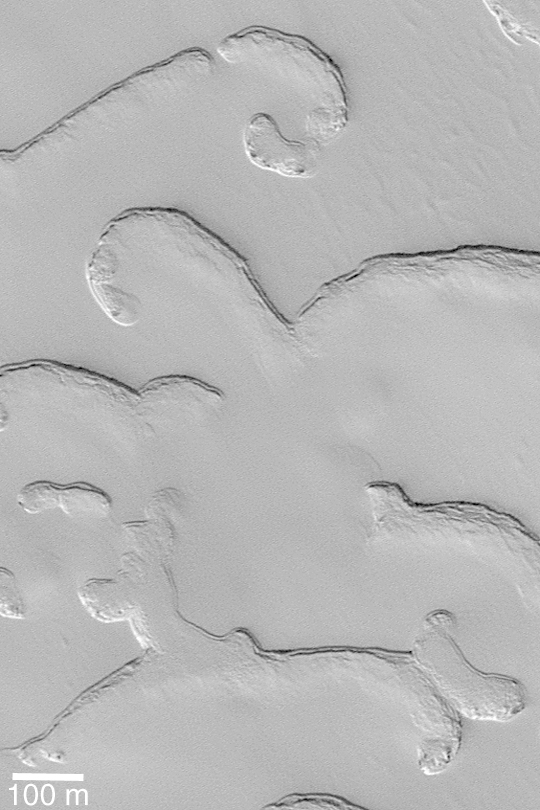

South Polar “Poodle”

MGS MOC Release No. MOC2-422, 15 July 2003

Have you ever stared up at the clouds in the sky and seen the shapes of animals, people, or objects? Sometimes when the Mars Global Surveyor (MGS) Mars Orbiter Camera (MOC) team is looking at newly-returned pictures from Mars, the same thing happens. This is a picture of pits and scarps in the frozen south polar carbon dioxide ice cap. Sunlight illuminates the scene from the upper right. At the bottom of the picture is a feature that resembles a long, thin poodle; its head faces to the left, the tail to the right. This picture is located near 86.9°S, 55.8°W.

Credit: NASA/JPL/Malin Space Science Systems